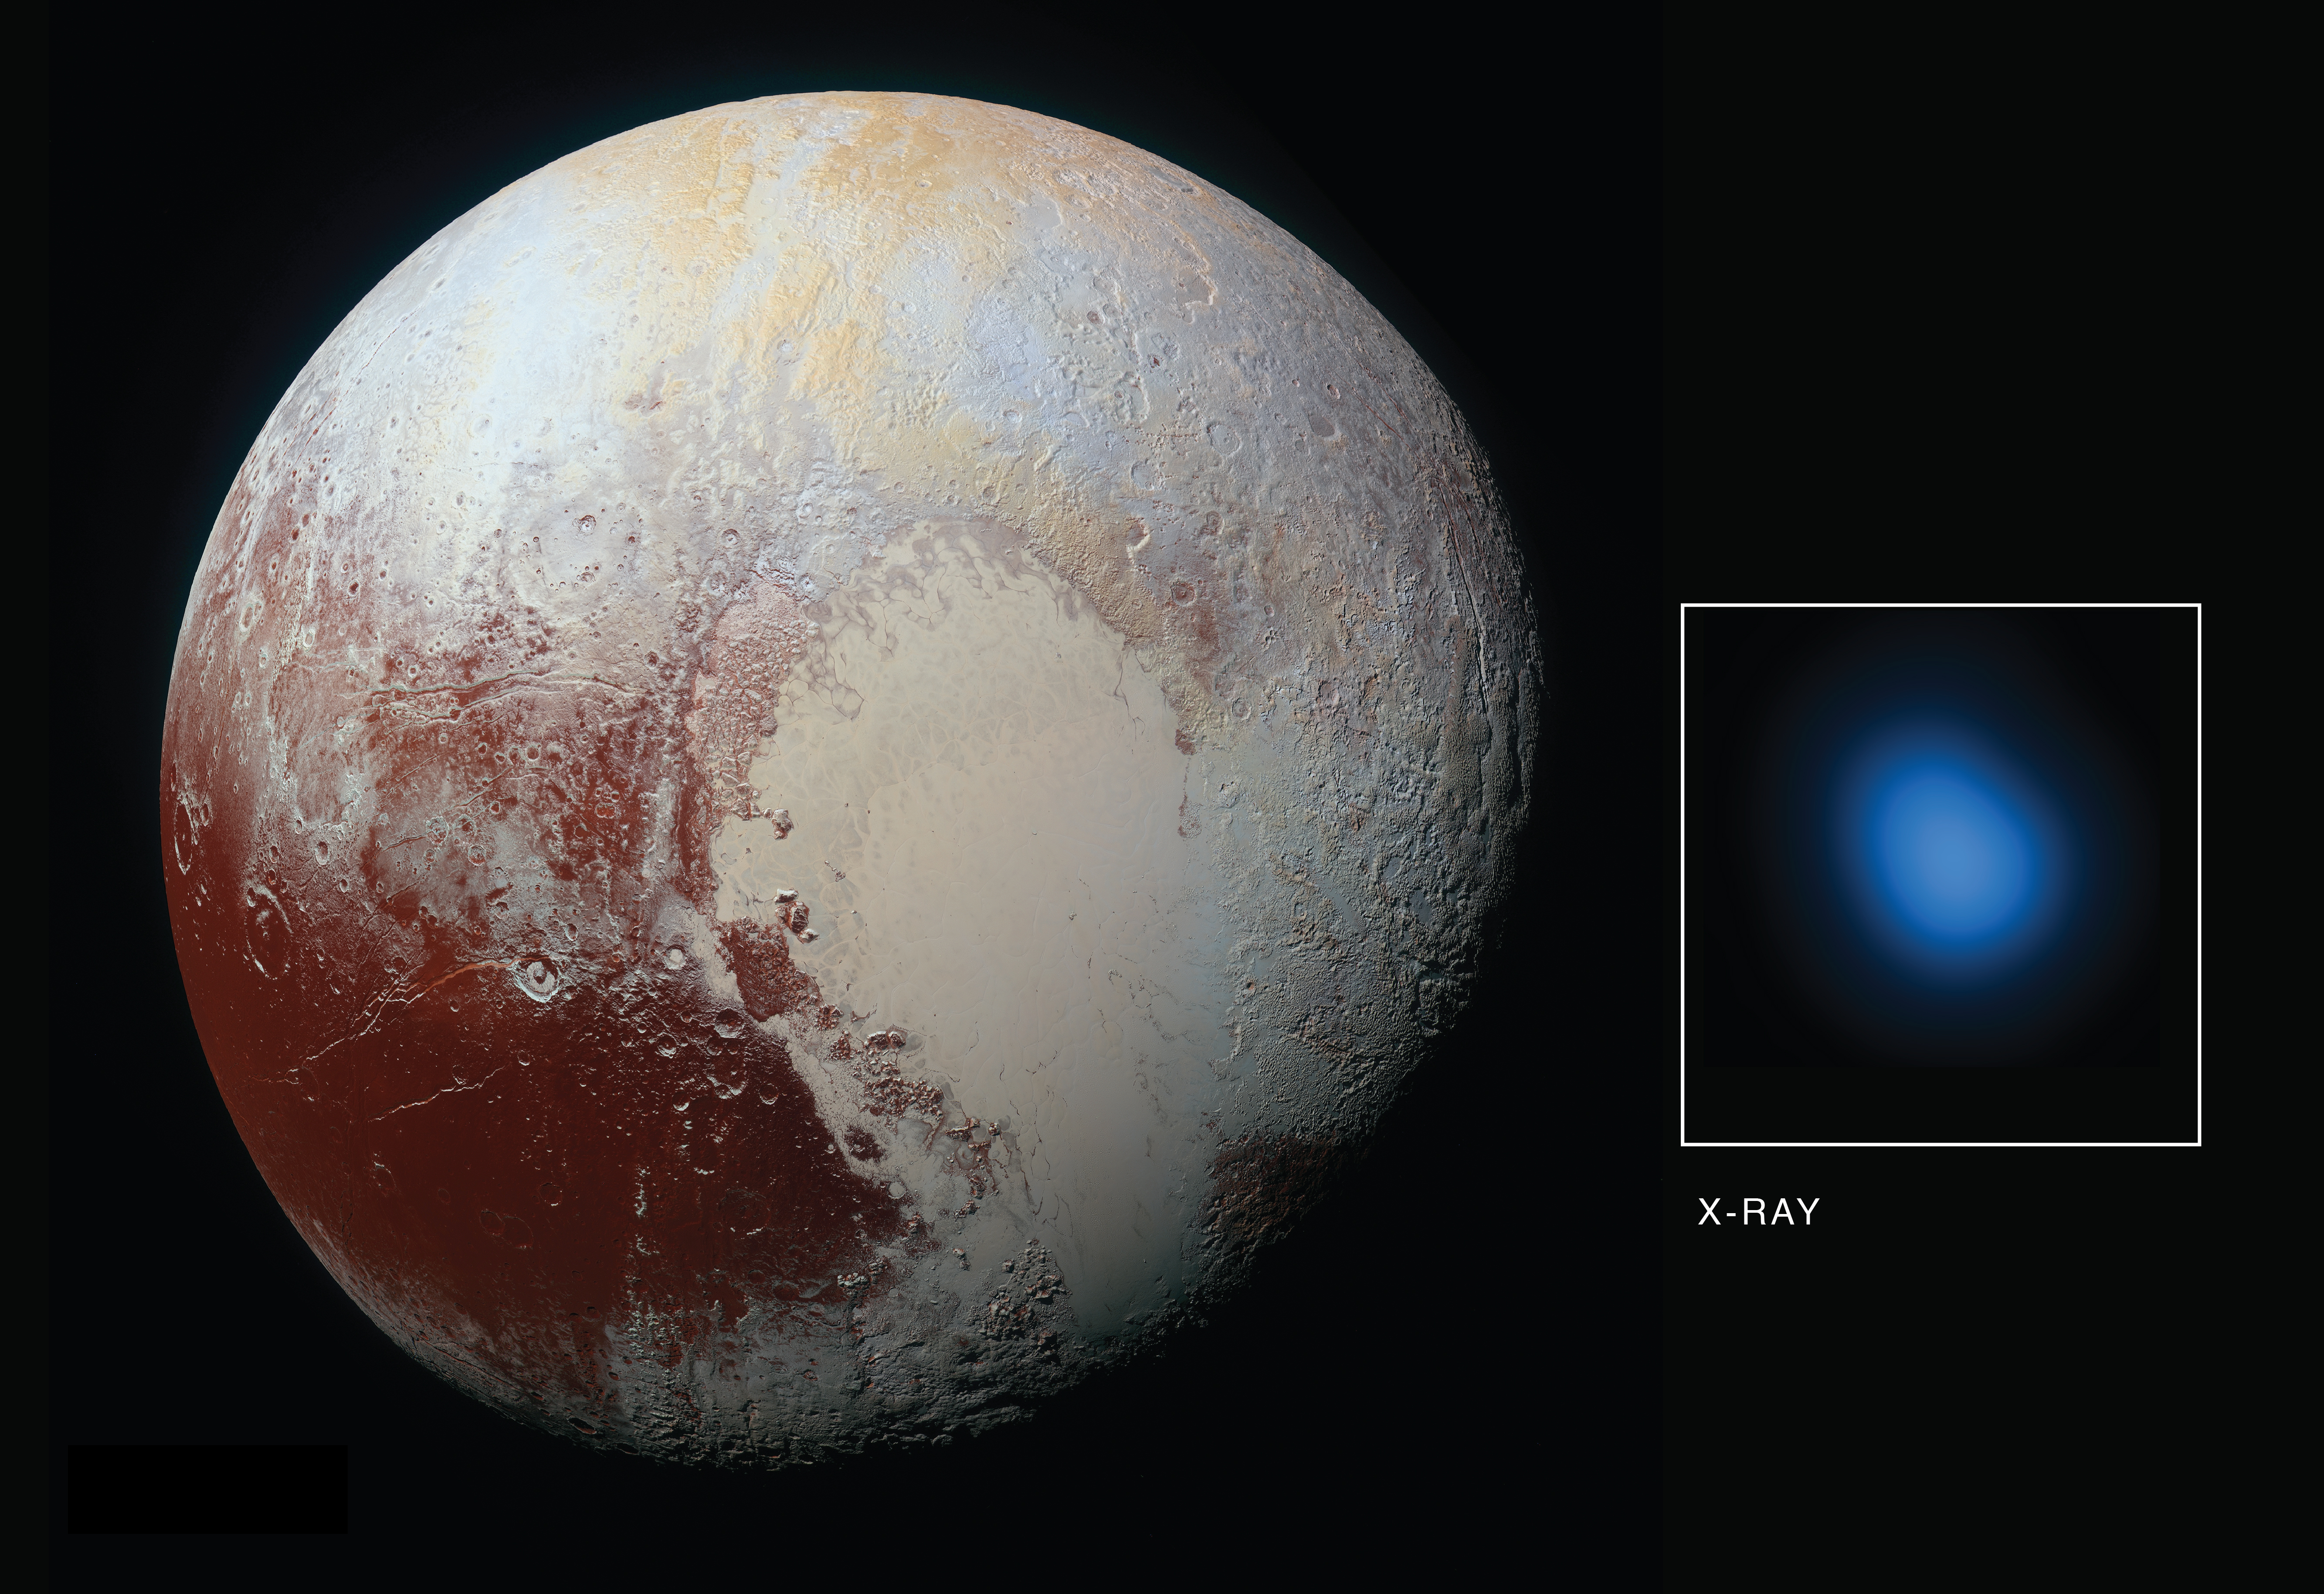

X-Rays from Pluto

The first detection of Pluto in X-rays has been made using NASA’s Chandra X-ray Observatory in conjunction with observations from NASA’s New Horizons spacecraft.

As New Horizons approached Pluto in late 2014 and then flew by the planet during the summer of 2015, Chandra obtained data during four separate observations. During each observation, Chandra detected low-energy X-rays from the small planet. The main panel in this graphic is an optical image taken from New Horizons on its approach to Pluto, while the inset shows an image of Pluto in X-rays from Chandra.

There is a significant difference in scale between the optical and X-ray images. New Horizons made a close flyby of Pluto but Chandra is located near the Earth, so the level of detail visible in the two images is very different. The Chandra image is 180,000 miles across at the distance of Pluto, but the planet is only 1,500 miles across. Pluto is detected in the X-ray image as a point source, showing the sharpest level of detail available for Chandra or any other X-ray observatory. This means that details over scales that are smaller than the X-ray source cannot be seen here.

Detecting X-rays from Pluto is a somewhat surprising result given that Pluto – a cold, rocky world without a magnetic field – has no natural mechanism for emitting X-rays. However, scientists knew from previous observations of comets that the interaction between the gases surrounding such planetary bodies and the solar wind – the constant streams of charged particles from the sun that speed throughout the solar system — can create X-rays.

The researchers were particularly interested in learning more about the interaction between the gases in Pluto’s atmosphere and the solar wind. The New Horizon spacecraft carries an instrument designed to measure that activity up-close — Solar Wind Around Pluto (SWAP) — and scientists examined that data and proposed that Pluto contains a very mild, close-in bowshock, where the solar wind first “meets” Pluto (similar to a shock wave that forms ahead of a supersonic aircraft) and a small wake or tail behind the planet.

The immediate mystery is that Chandra’s readings on the brightness of the X-rays are much higher than expected from the solar wind interacting with Pluto’s atmosphere. The Chandra detection is also surprising since New Horizons discovered Pluto’s atmosphere was much more stable than the rapidly escaping, “comet-like” atmosphere that many scientists expected before the spacecraft flew past in July 2015. In fact, New Horizons found that Pluto’s interaction with the solar wind is much more like the interaction of the solar wind with Mars, than with a comet. While Pluto is releasing enough gas from its atmosphere to make the observed X-rays, there isn’t enough solar wind flowing directly at Pluto at its great distance from the Sun to make them according to certain theoretical models.

There are several suggested possibilities for the enhanced X-ray emission from Pluto. These include a much wider and longer tail of gases trailing Pluto than New Horizons detected using its SWAP instrument. Because Pluto is so small compared to the size of a Chandra point source, scientists may be unable to detect such a tail in X-rays. Other possibilities are that interplanetary magnetic fields are focusing more particles than expected from the solar wind into the region around Pluto, or the low density of the solar wind in the outer solar system at the distance of Pluto could allow for the formation of a doughnut, or torus, of neutral gas centered around Pluto’s orbit. It will take deeper and higher resolution images of X-rays from Pluto’s environment than we currently have from Chandra to distinguish between these possibilities.

The Johns Hopkins University Applied Physics Laboratory in Laurel, Maryland, designed, built, and operates the New Horizons spacecraft, and manages the mission for NASA’s Science Mission Directorate. The Southwest Research Institute, based in San Antonio, leads the science team, payload operations and encounter science planning. New Horizons is part of the New Frontiers Program managed by NASA’s Marshall Space Flight Center in Huntsville, Alabama.

Credit: NASA/Johns Hopkins University Applied Physics Laboratory/Southwest Research Center/Chandra X-Ray Center